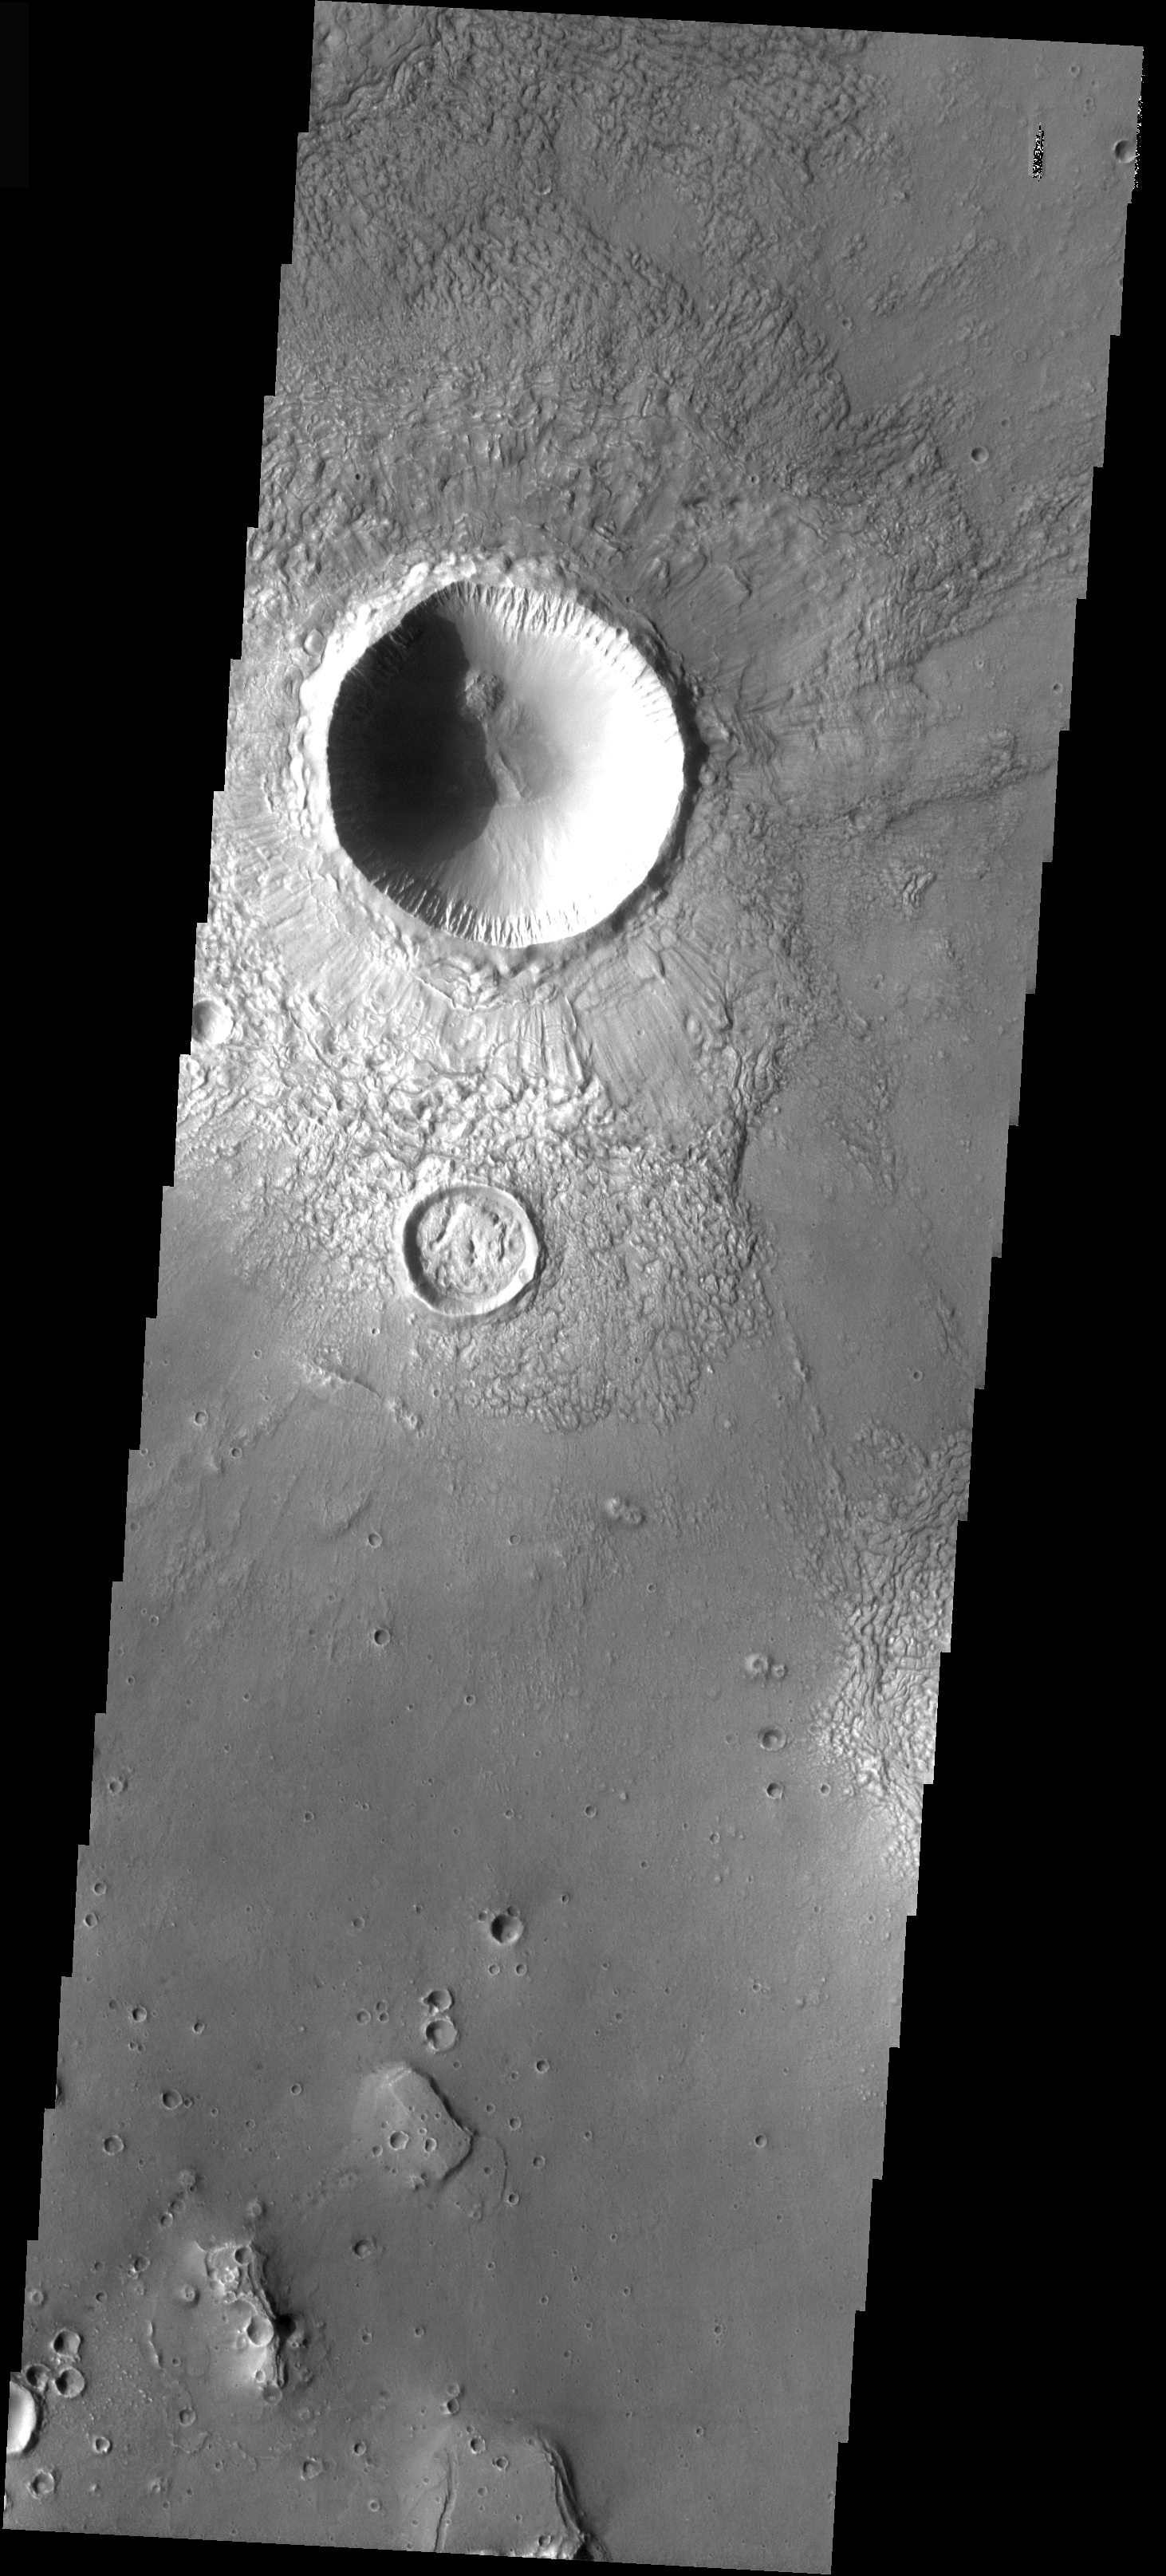

Craters Filling Craters

In today’s image the large crater retains its original bowl shaped interior and the radial surface pattern on the ejecta. Just to the south is a crater that has been infilled by ejecta from the larger crater. The overlapping of ejecta blankets can be used to get relative age relationships, in this case the smaller crater to the south formed first, and the larger crater formed sometime later.

Image information: VIS instrument. Latitude 29.6, Longitude 96.3 East (263.7 West). 37 meter/pixel resolution.

Note: this THEMIS visual image has not been radiometrically nor geometrically calibrated for this preliminary release. An empirical correction has been performed to remove instrumental effects. A linear shift has been applied in the cross-track and down-track direction to approximate spacecraft and planetary motion. Fully calibrated and geometrically projected images will be released through the Planetary Data System in accordance with Project policies at a later time.

NASA’s Jet Propulsion Laboratory manages the 2001 Mars Odyssey mission for NASA’s Office of Space Science, Washington, D.C. The Thermal Emission Imaging System (THEMIS) was developed by Arizona State University, Tempe, in collaboration with Raytheon Santa Barbara Remote Sensing. The THEMIS investigation is led by Dr. Philip Christensen at Arizona State University. Lockheed Martin Astronautics, Denver, is the prime contractor for the Odyssey project, and developed and built the orbiter. Mission operations are conducted jointly from Lockheed Martin and from JPL, a division of the California Institute of Technology in Pasadena.

Credit: NASA/JPL/Arizona State University